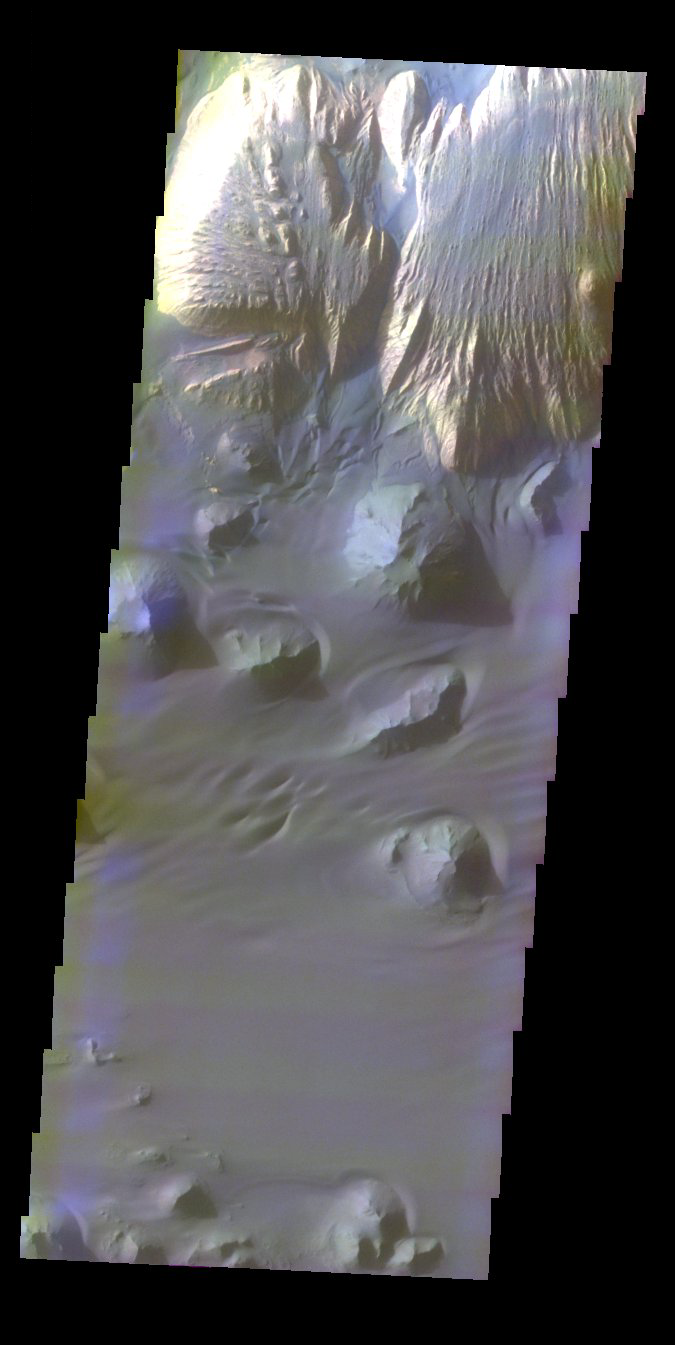

Ganges Chasma in Color

Released 28 October 2003

The layered deposit in Ganges Chasma provides a striking color contrast against the dark dunes and sand sheets shown in this THEMIS color VIS image (PIA04778). The sand is actually responsible for the yardang-style of erosion of the layered material. Dark sand can be seen within the troughs and on top of the mesa, evidence of its movement across the layered deposit.

Image information: VIS instrument. Latitude -7.8, Longitude 311.7 East (48.3 West). 38 meter/pixel resolution.

Note: this THEMIS visual image has not been radiometrically nor geometrically calibrated for this preliminary release. An empirical correction has been performed to remove instrumental effects. A linear shift has been applied in the cross-track and down-track direction to approximate spacecraft and planetary motion. Fully calibrated and geometrically projected images will be released through the Planetary Data System in accordance with Project policies at a later time.

NASA’s Jet Propulsion Laboratory manages the 2001 Mars Odyssey mission for NASA’s Office of Space Science, Washington, D.C. The Thermal Emission Imaging System (THEMIS) was developed by Arizona State University, Tempe, in collaboration with Raytheon Santa Barbara Remote Sensing. The THEMIS investigation is led by Dr. Philip Christensen at Arizona State University. Lockheed Martin Astronautics, Denver, is the prime contractor for the Odyssey project, and developed and built the orbiter. Mission operations are conducted jointly from Lockheed Martin and from JPL, a division of the California Institute of Technology in Pasadena.

Credit: NASA/JPL/Arizona State University